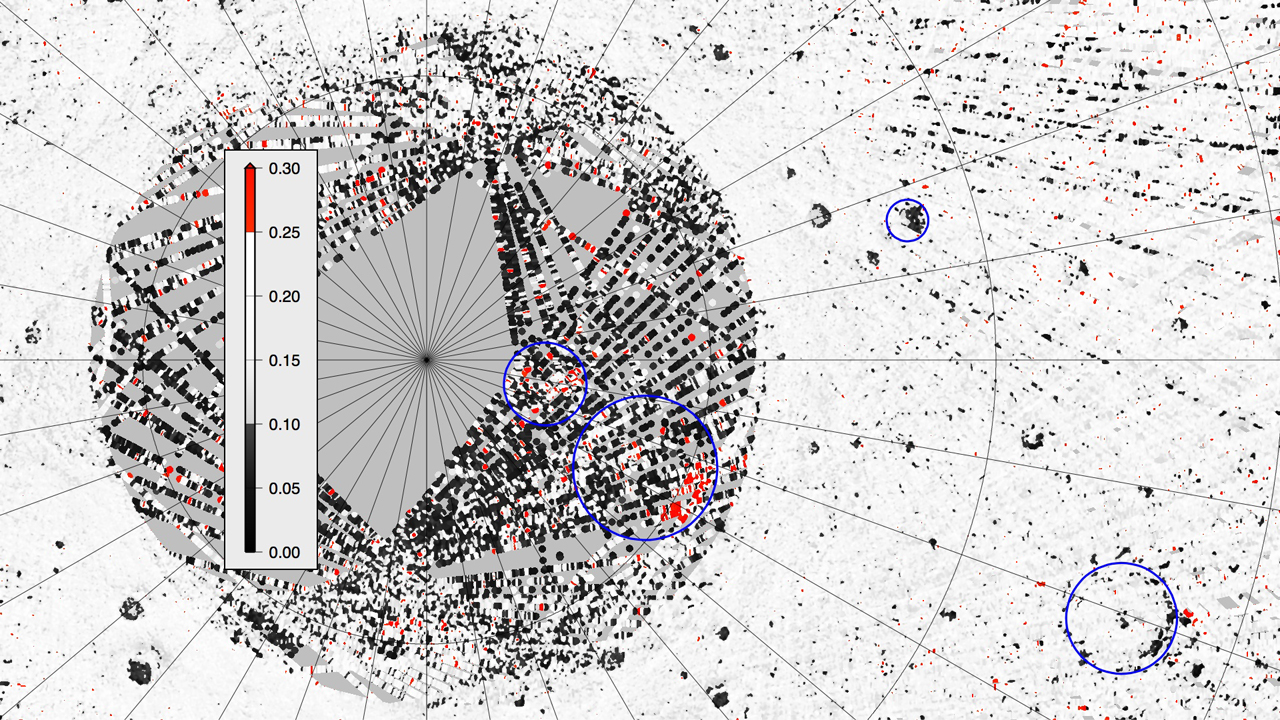

MLA Surface Reflectance

Surface reflectance (relative to perfect Lambertian scattering) measured by MLA from profiles taken at incidence angles less than 30° for Mercury’s north polar region. The orange/red areas are those with more than 50% higher reflectance than the regional average, consistent with surface exposures of water ice. Dark areas contain material of unusually low reflectance, about half the typical reflectance of Mercury. The dark areas are believed to be an insulating material that is stable to somewhat higher temperatures than water ice and protects the underlying ice deposits from thermal loss. The values are nearest-neighbor averages. Areas having no data within 2 km are shaded gray.

The MESSENGER spacecraft is the first ever to orbit the planet Mercury, and the spacecraft’s seven scientific instruments and radio science investigation are unraveling the history and evolution of the Solar System’s innermost planet. Visit the Why Mercury? section of this website to learn more about the key science questions that the MESSENGER mission is addressing. During the one-year primary mission, MDIS acquired 88,746 images and extensive other data sets. MESSENGER is now in a year-long extended mission, during which plans call for the acquisition of more than 80,000 additional images to support MESSENGER’s science goals.

For information regarding the use of images, see the MESSENGER image use policy.

Credit: NASA/Johns Hopkins University Applied Physics Laboratory/Carnegie Institution of Washington